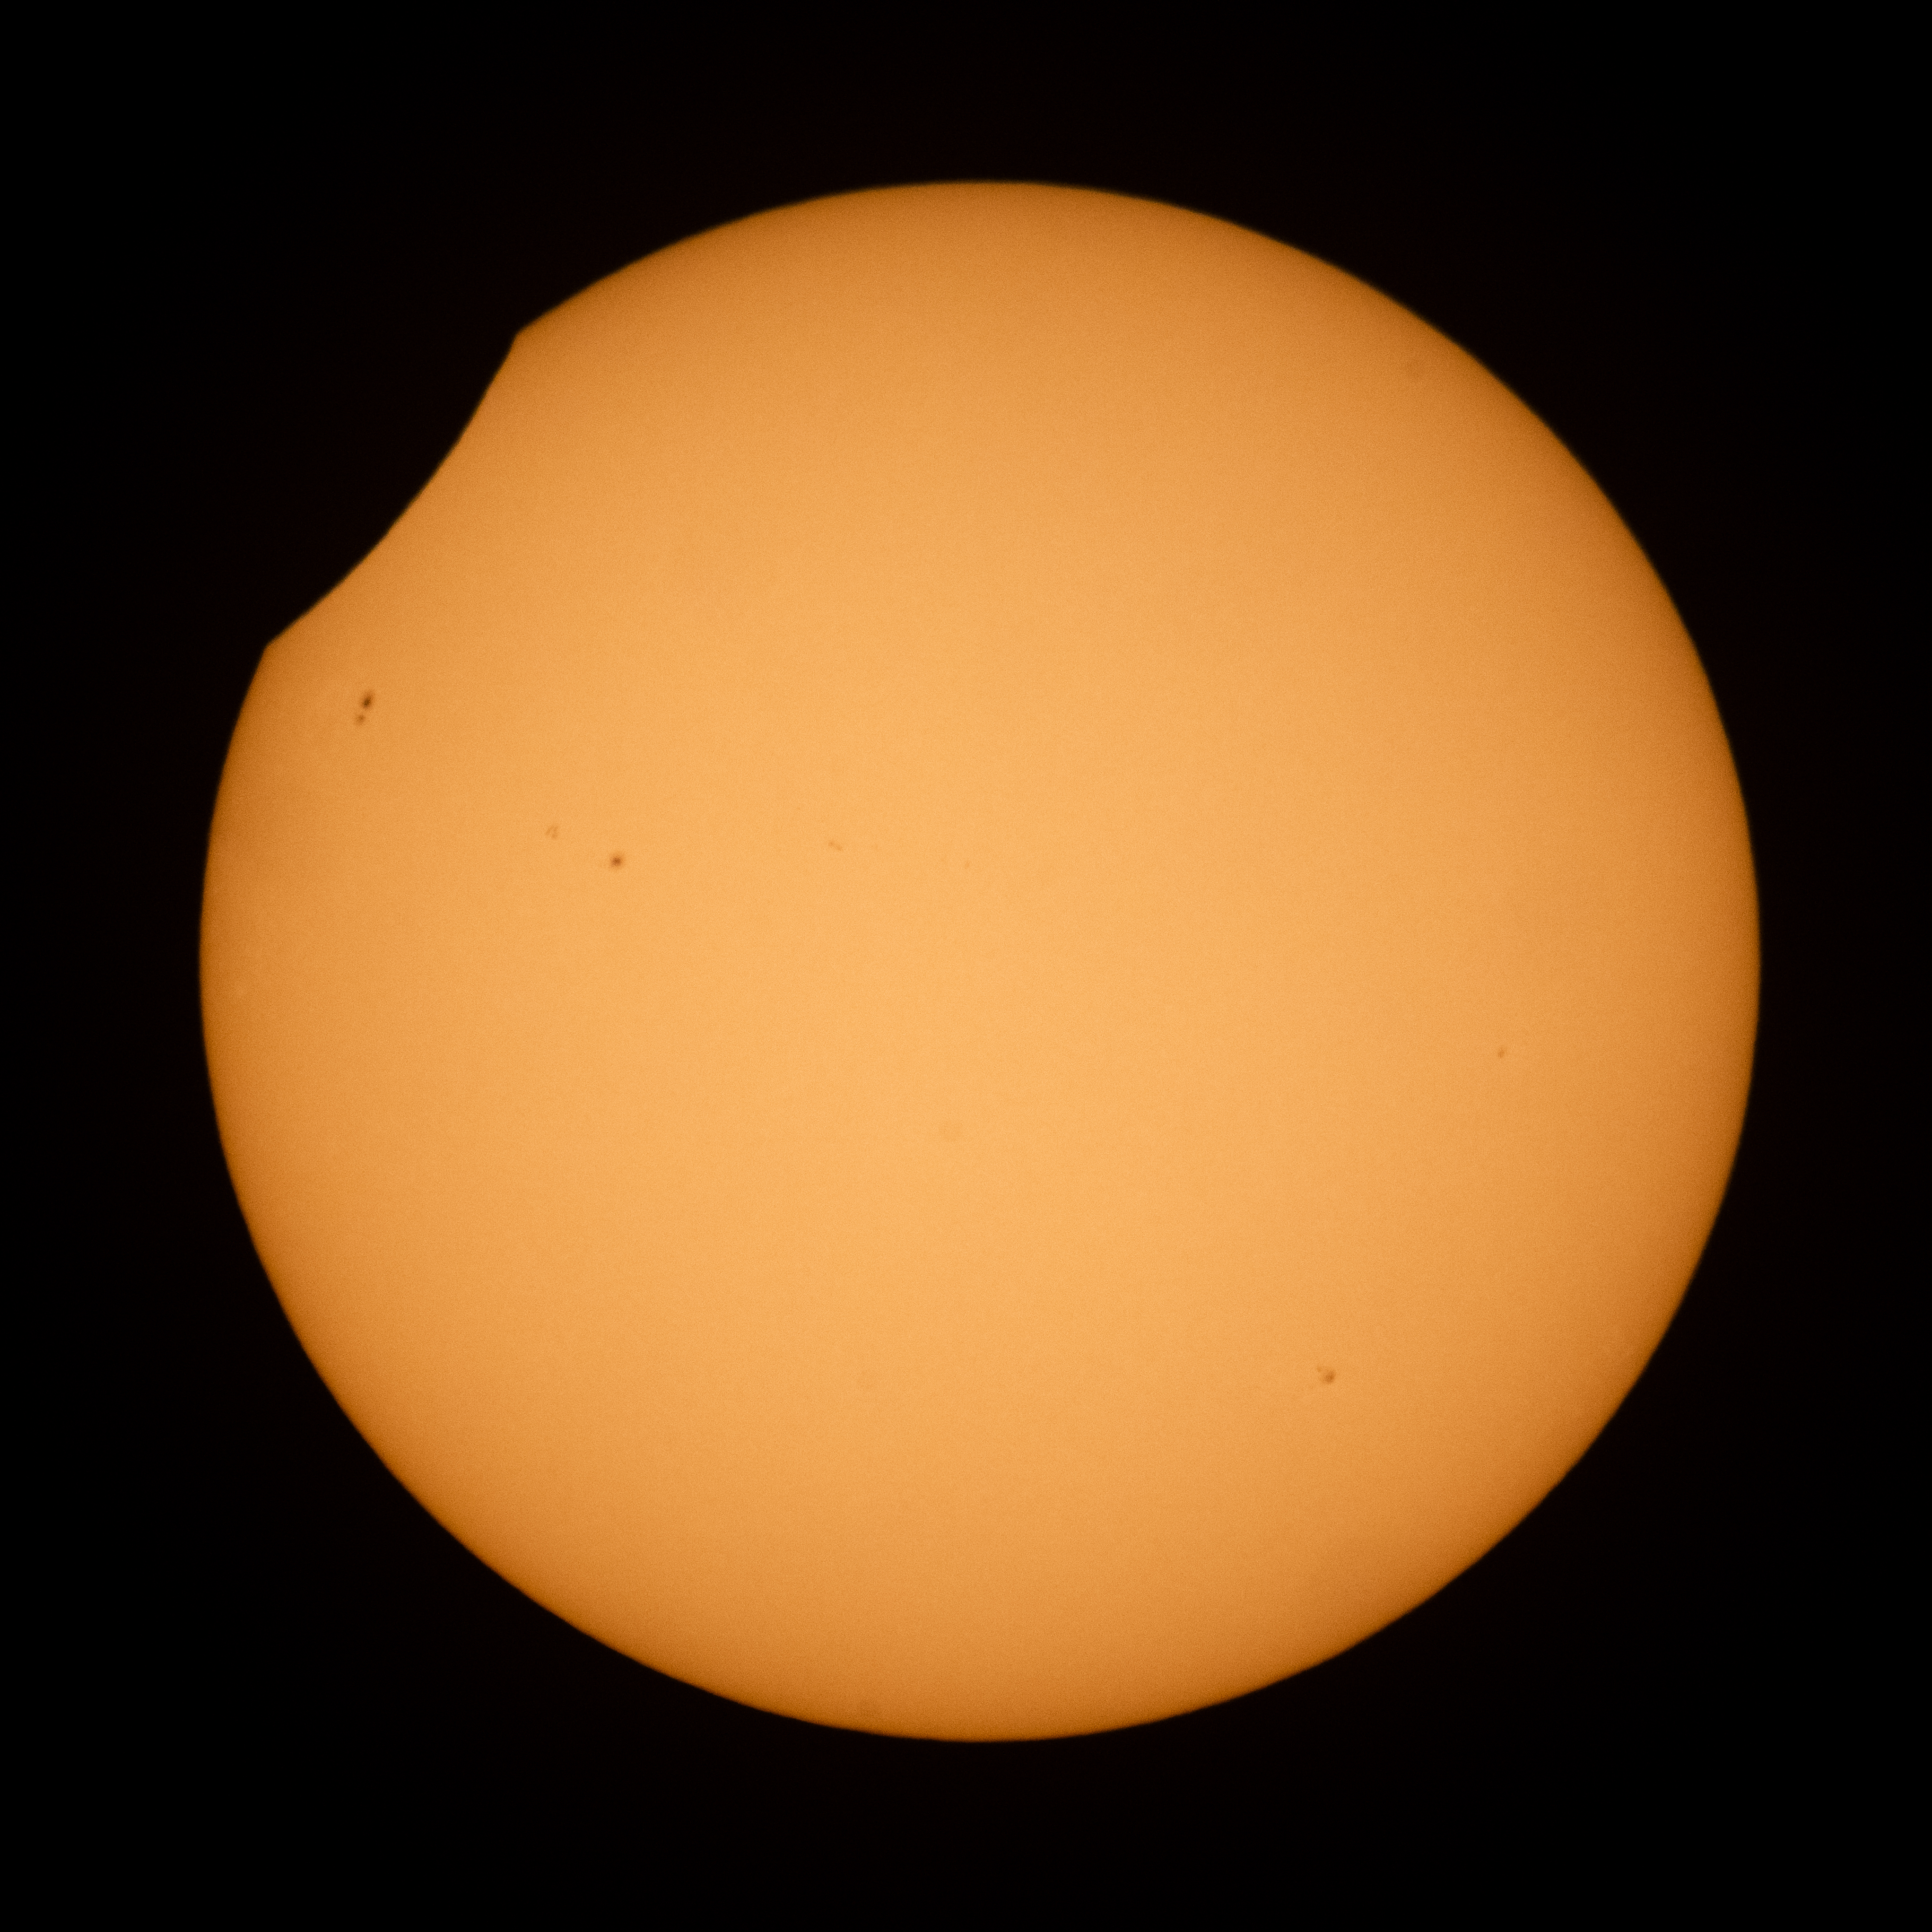

2026 Partial Solar Eclipse

The Moon is seen passing in front of the Sun during a partial solar eclipse from Hodgdon, Maine, Wednesday, Aug. 12, 2026. A total solar eclipse swept across parts of Greenland, Iceland, northern Russia, the Atlantic Ocean, Spain, and a small corner of Portugal. A Partial eclipse was visible in parts of the U.S., most of Canada, much of Europe, and northwest Africa.

Credit: NASA/Joel Kowsky